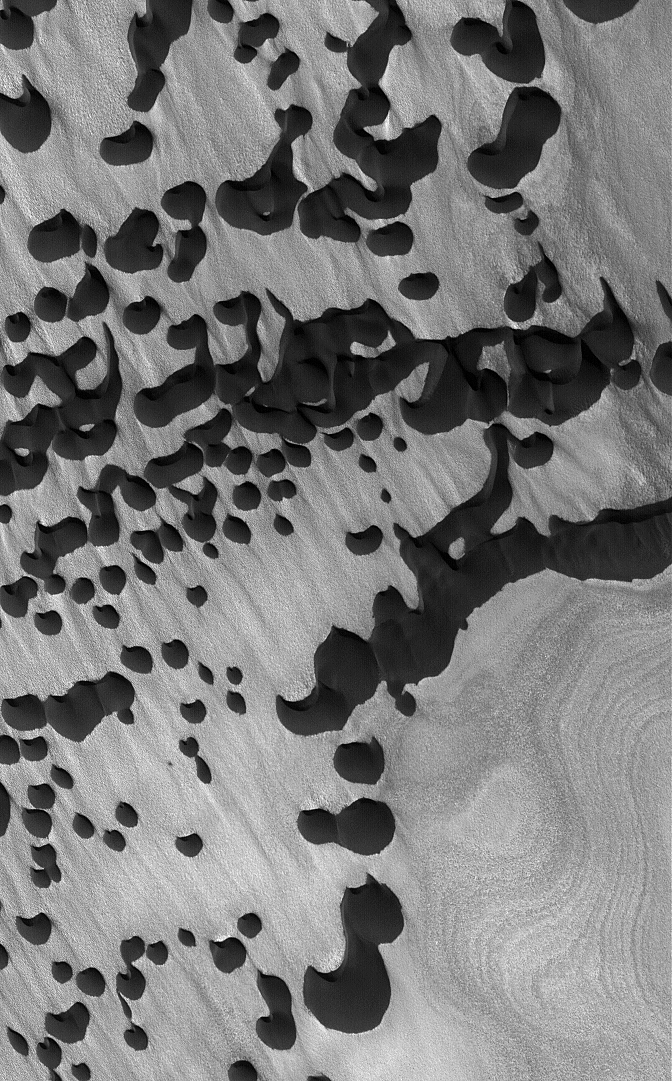

Chasma Boreale Dunes

9 February 2005
This Mars Global Surveyor (MGS) Mars Orbiter Camera (MOC) image shows dark sand dunes overlying an eroded, layered substrate in Chasma Boreale, amid the materials of the martian north polar cap.

Location near: 84.5°N, 358.3°W
Image width: ~3.0 km (~1.9 mi)
Illumination from: lower left
Season: Northern Summer

Credit: NASA/JPL/Malin Space Science Systems